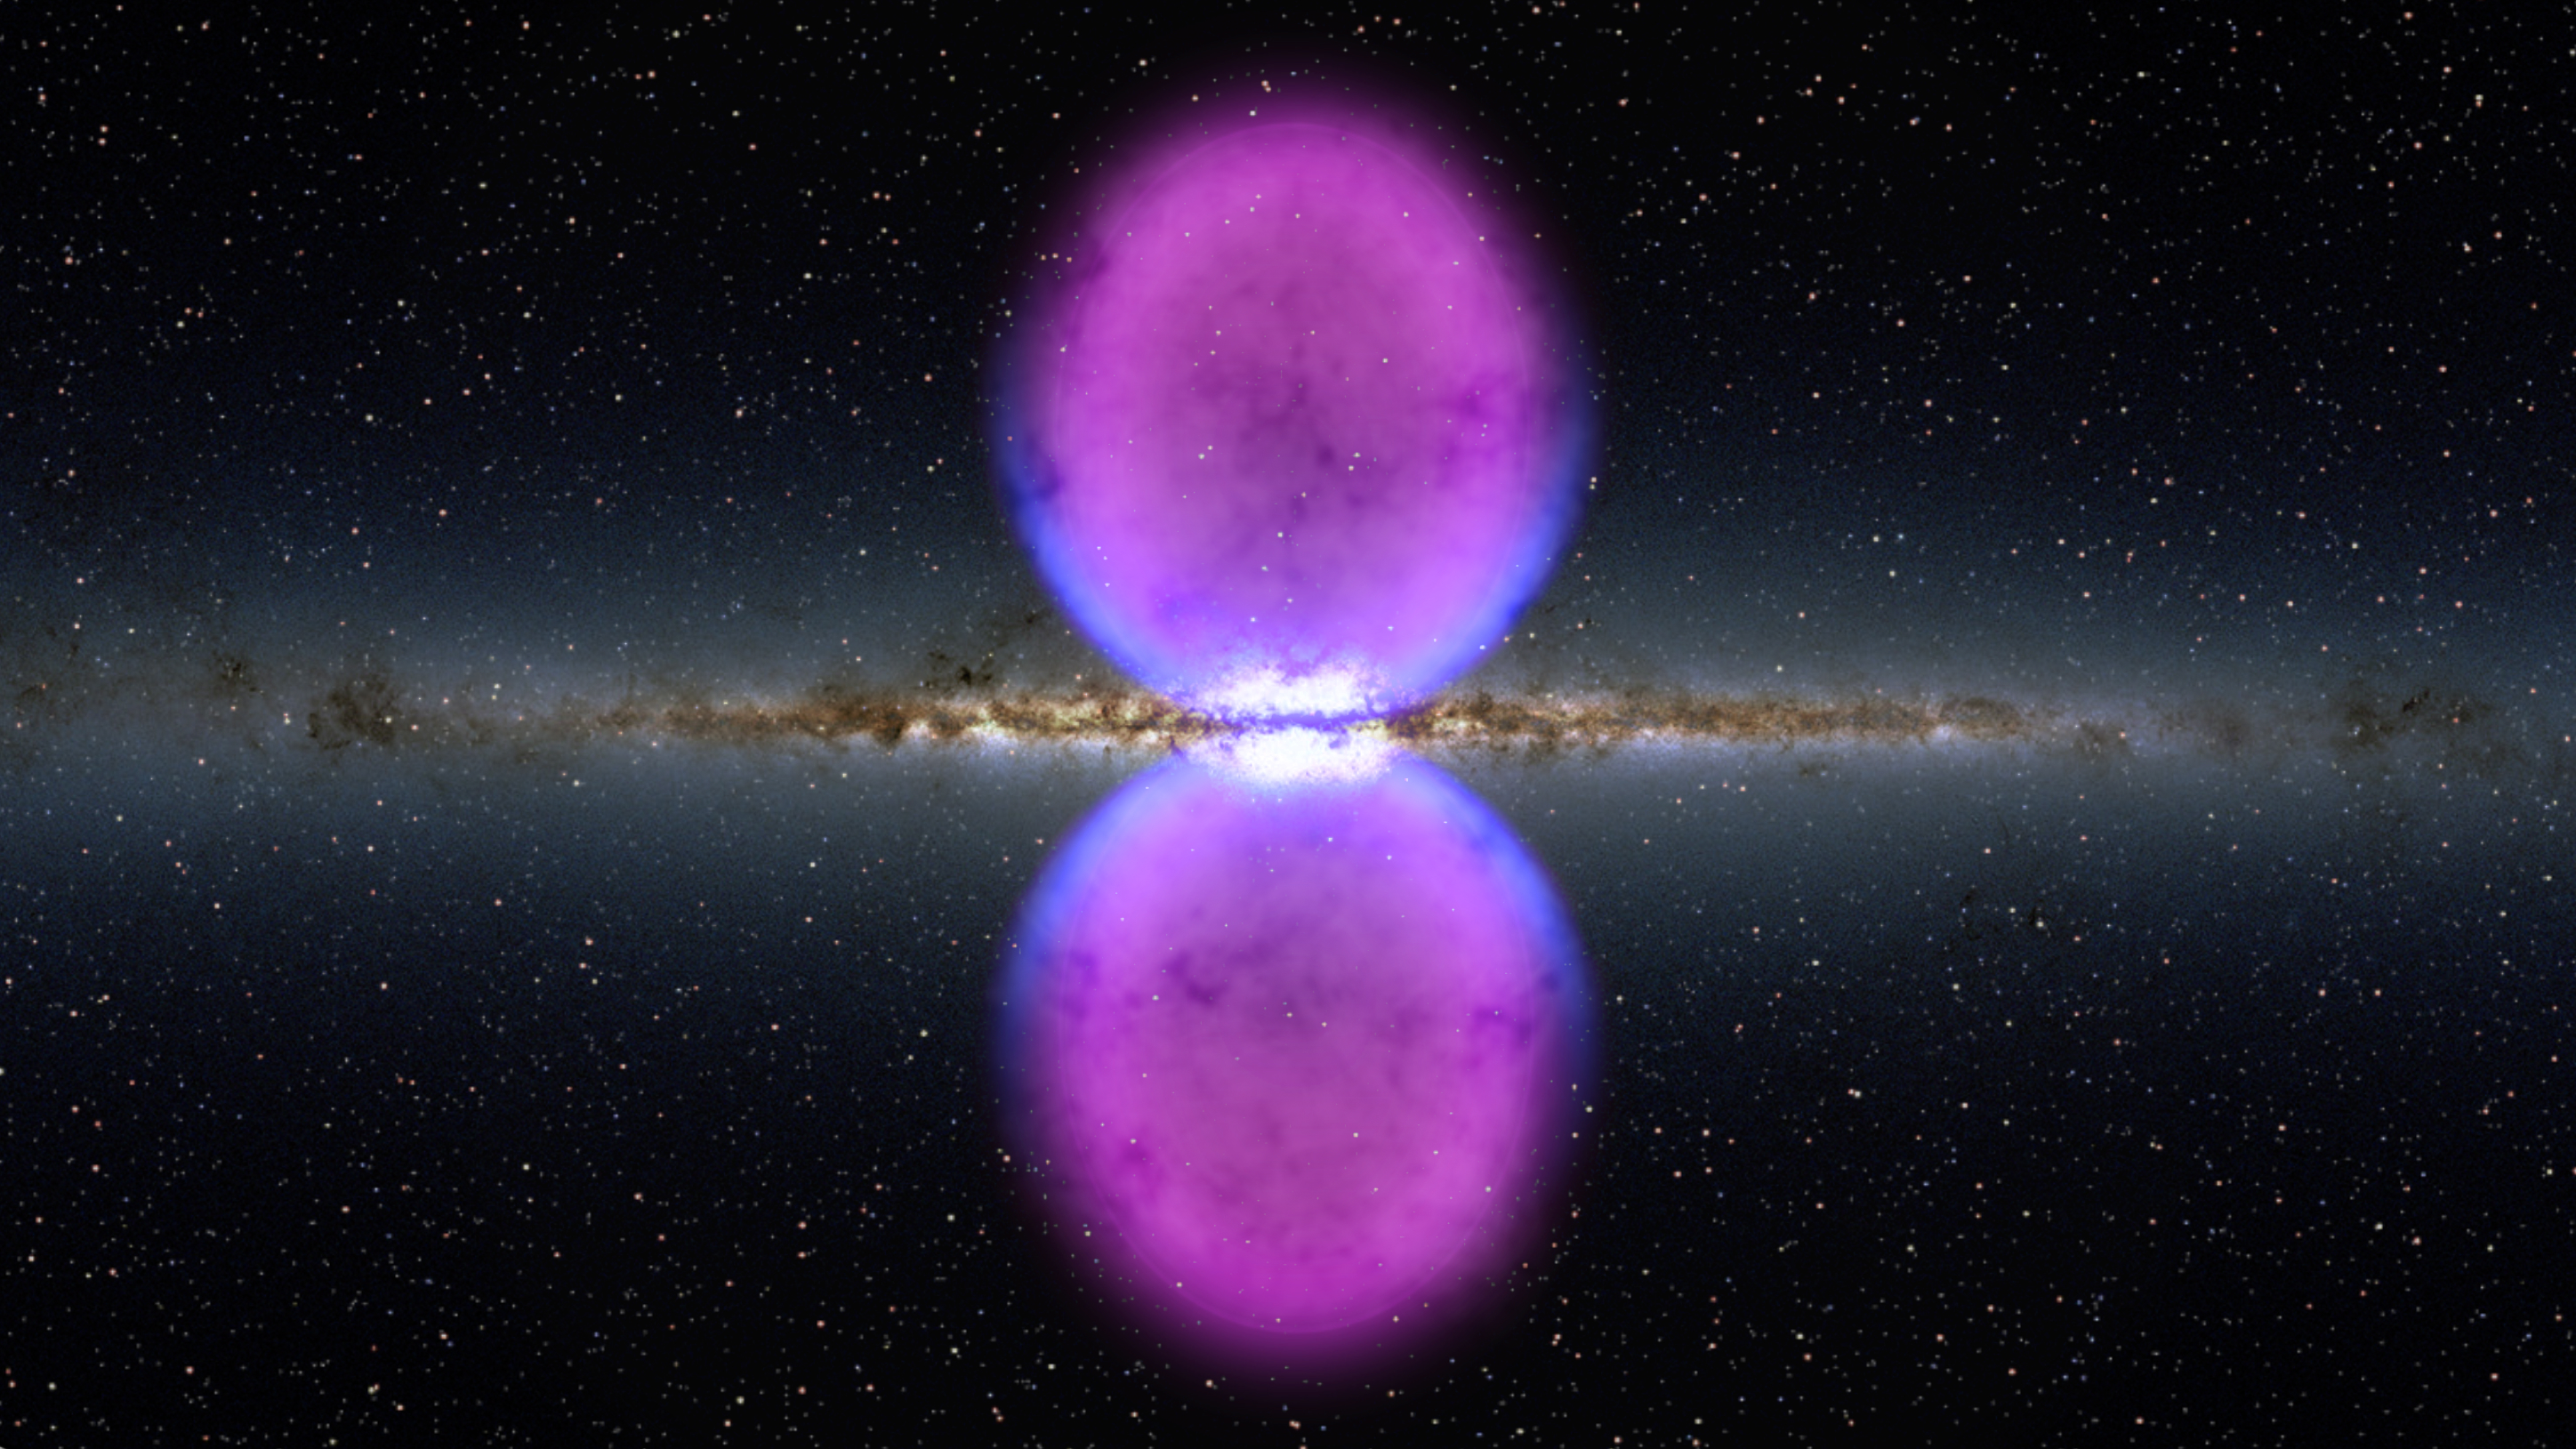

Fermi Bubble Graphic

NASA image release November 9, 2010 To view a video about this story go to: www.flickr.com/photos/gsfc/5162413062 From end to end, the newly discovered gamma-ray bubbles extend 50,000 light-years, or roughly half of the Milky Way's diameter, as shown in this illustration. Hints of the bubbles' edges were first observed in X-rays (blue) by ROSAT, a Germany-led mission operating in the 1990s. The gamma rays mapped by Fermi (magenta) extend much farther from the galaxy's plane.

Credit: NASA/Goddard Space Flight Center Scientific Visualization Studio